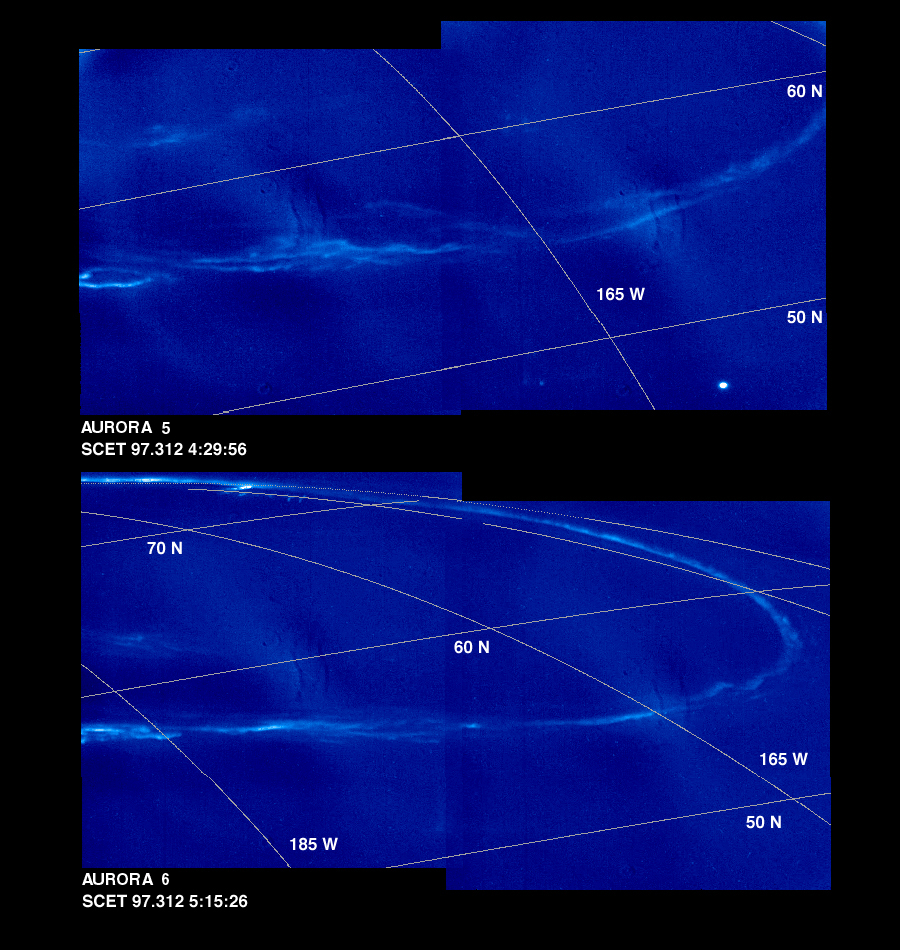

Time Series of Jupiter’s Aurora

These mosaics of Jupiter’s night side show the Jovian aurora at approximately 45 minute intervals as the auroral ring rotated with the planet below the spacecraft. The images were obtained by the Solid State Imaging (SSI) system on NASA’s Galileo spacecraft. during its eleventh orbit of Jupiter.

The auroral ring is offset from Jupiter’s pole of rotation and reaches the lowest latitude near 165 degrees west longitude. The aurora is hundreds of kilometers wide, and when it crosses the edge of Jupiter, it is about 250 kilometers above the planet.

The mosaics, numbered from earliest to latest in the time series, are:

Aurora 1, top mosaic (earliest) Aurora 2, bottom mosaic

Aurora 3, top mosaic Aurora 4, bottom mosaic

Aurora 5, top mosaic Aurora 6, bottom mosaic

Aurora 7, top mosaic Aurora 8, bottom mosaic (latest)
As on Earth, the auroral emission is caused by electrically charged particles striking atoms in the upper atmosphere from above. The particles travel along Jupiter’s magnetic field lines, but their origin is not fully understood. The field lines where the aurora is most intense cross the Jovian equator at large distances (many Jovian radii) from the planet. The faint background throughout the image is scattered light in the camera. This stray light comes from the sunlit portion of Jupiter, which is out of the image. In multispectral observations the aurora appears red, consistent with how atomic hydrogen in Jupiter’s atmosphere would glow. Galileo’s unique perspective allows it to view the night side of the planet at short range, revealing details that cannot be seen from Earth. These detailed features are time dependent, and can be followed in this sequence of Galileo images.

In the first mosaic, the auroral ring is directly over Jupiter’s limb and is seen “edge on.” In the fifth mosaic, the auroral emission is coming from several distinct bands. This mosaic also shows the footprint of the Io flux tube. Volcanic eruptions on Jupiter’s moon, Io, spew forth particles that become ionized and are pulled into Jupiter’s magnetic field to form an invisible tube, the Io flux tube, between Jupiter and Io. The bright circular feature towards the lower right may mark the location where these energetic particles impact Jupiter. Stars which are visible in some of the images enable precise determination of where the camera is pointed. This has allowed the first three dimensional establishment of the position of the aurora. Surprisingly, the measured height is about half the altitude (above the one bar pressure level) predicted by magnetospheric models.

The Universal Time, in Spacecraft Event Time (SCET), that the images were taken is listed beneath each mosaic. The first four frames were taken on November 5, 1997 (SCET 97.309) before the Galileo spacecraft reached perijove, the closest point to Jupiter. The latter four were taken three days later on November 8, 1997 (SCET 97.312), after perijove. Each image was taken at visible wavelengths and is displayed in shades of blue. North is at the top of the picture. A grid of planetocentric latitude and west longitude is overlain on the images. The resolution in the plane of the pictures is 15 kilometers per picture element. The images were taken at a range of 1.3 million kilometers.

The Jet Propulsion Laboratory, Pasadena, CA manages the Galileo mission for NASA’s Office of Space Science, Washington, DC. JPL is an operating division of California Institute of Technology (Caltech).

Credit: NASA/JPL-Caltech